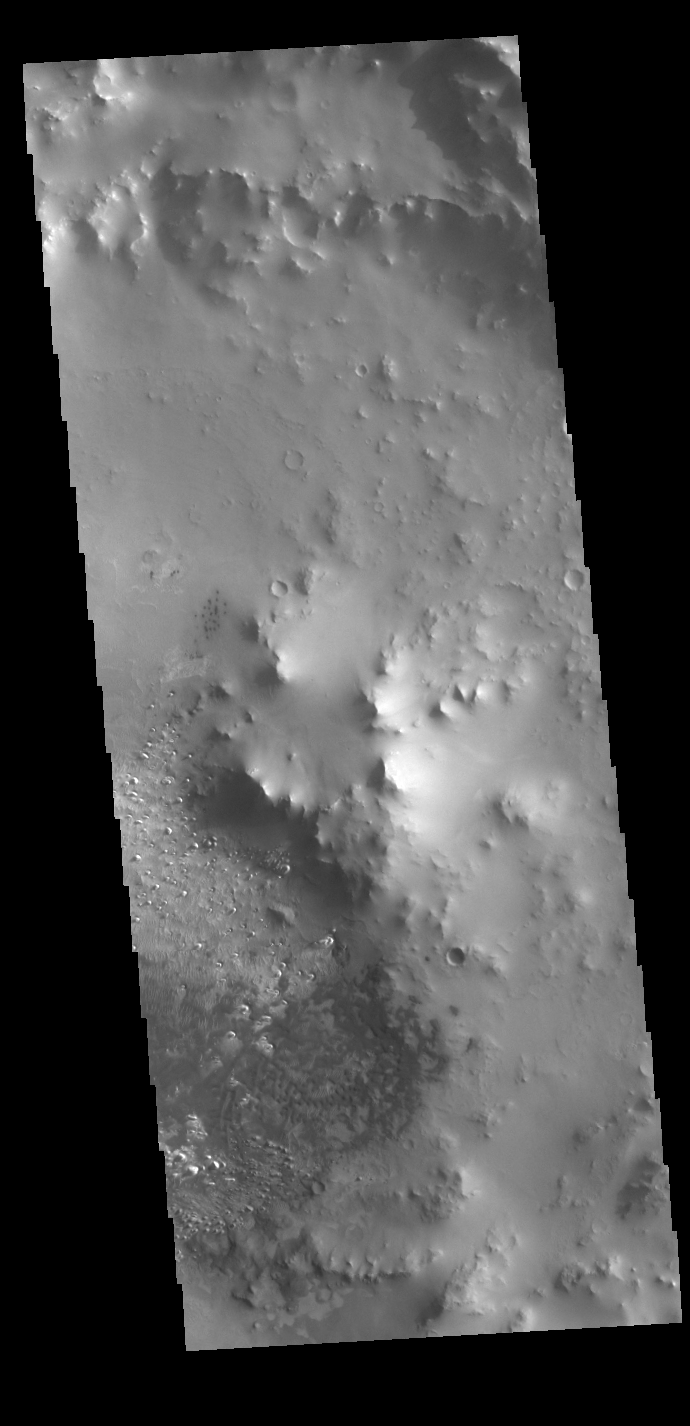

Crater Dunes

Today’s VIS image shows a field of dunes on the floor of an unnamed crater near Schiaparelli Crater in Noachis Terra.

Credit: NASA/JPL-Caltech/ASU